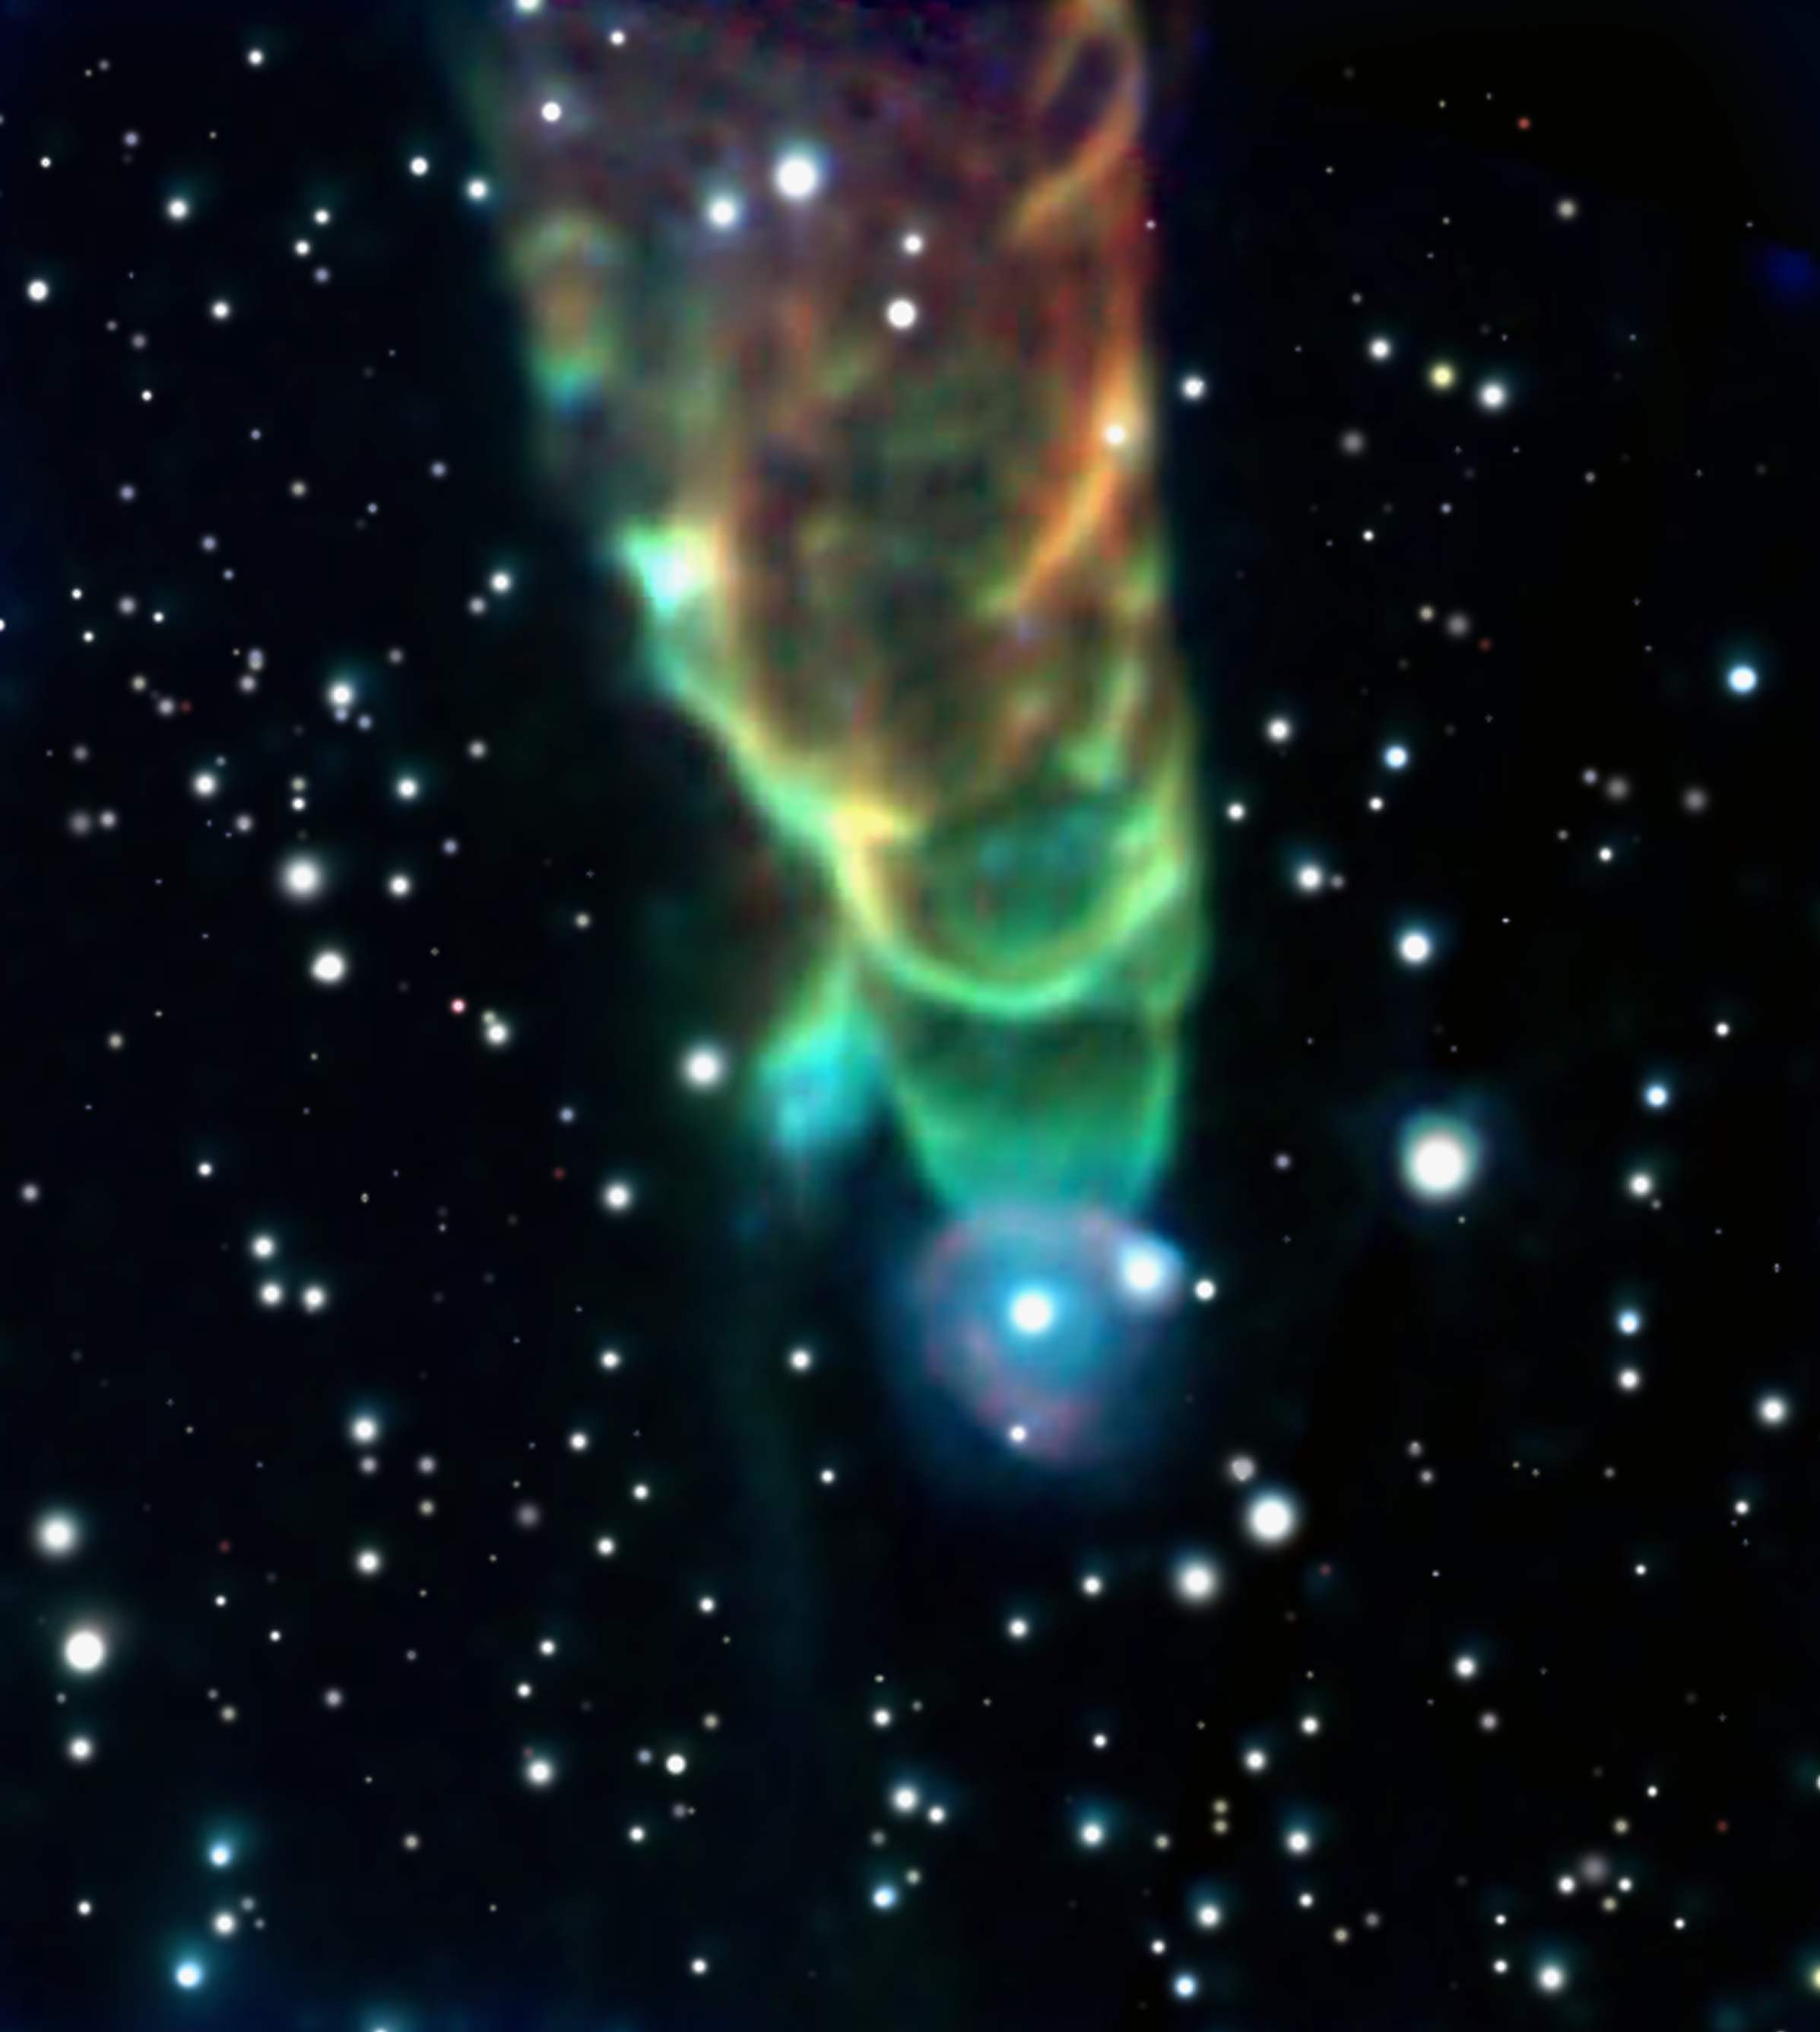

Spitzer Infrared View of Herbig-Haro 49/50: A Cosmic Tornado

This "tornado," designated Herbig-Haro 49/50, is shaped by a cosmic jet packing a powerful punch as it plows through clouds of interstellar gas and dust.

The tornado-like feature is actually a shock front created by a jet of material flowing downward through the field of view. A still-forming star located off the upper edge of the image generates this outflow. The jet slams into neighboring dust clouds at a speed of more than 100 miles per second, heating the dust to incandescence and causing it to glow with infrared light detectable by Spitzer. The triangular shape results from the wake created by the jet's motion, similar to the wake behind a speeding boat.

The scientists could only speculate about the source of the spiral appearance. Magnetic fields throughout the region might have shaped the object. Alternatively, the shock might have developed instabilities as it plowed into surrounding material, creating eddies that give the "tornado" its distinctive appearance.

Astronomers believe that the blue color at the tornado's tip results from high molecular excitation at the head of the shock. Those high excitation levels generate more short-wavelength emission, shown as blue in this color-coded image. Molecular excitation levels decrease away from the head of the bow shock; therefore the emission is at longer wavelengths, colored red here.

The star at the tip of the tornado, which appears to be surrounded by a faint halo, might be a chance superposition along our line of sight. However, the star instead might be physically associated with the tornado. In that case, the halo likely is due to the outflow running into circumstellar material.

HH 49/50 is located in the Chamaeleon I star-forming complex, a region containing more than 100 young stars. Most of the new stars are smaller than the sun, although some are more massive. Visible-light observations have found a number of outflows in the region, however most of those outflows have no infrared counterpart.

Credit: NASA/JPL-Caltech/J. Bally (University of Colorado)